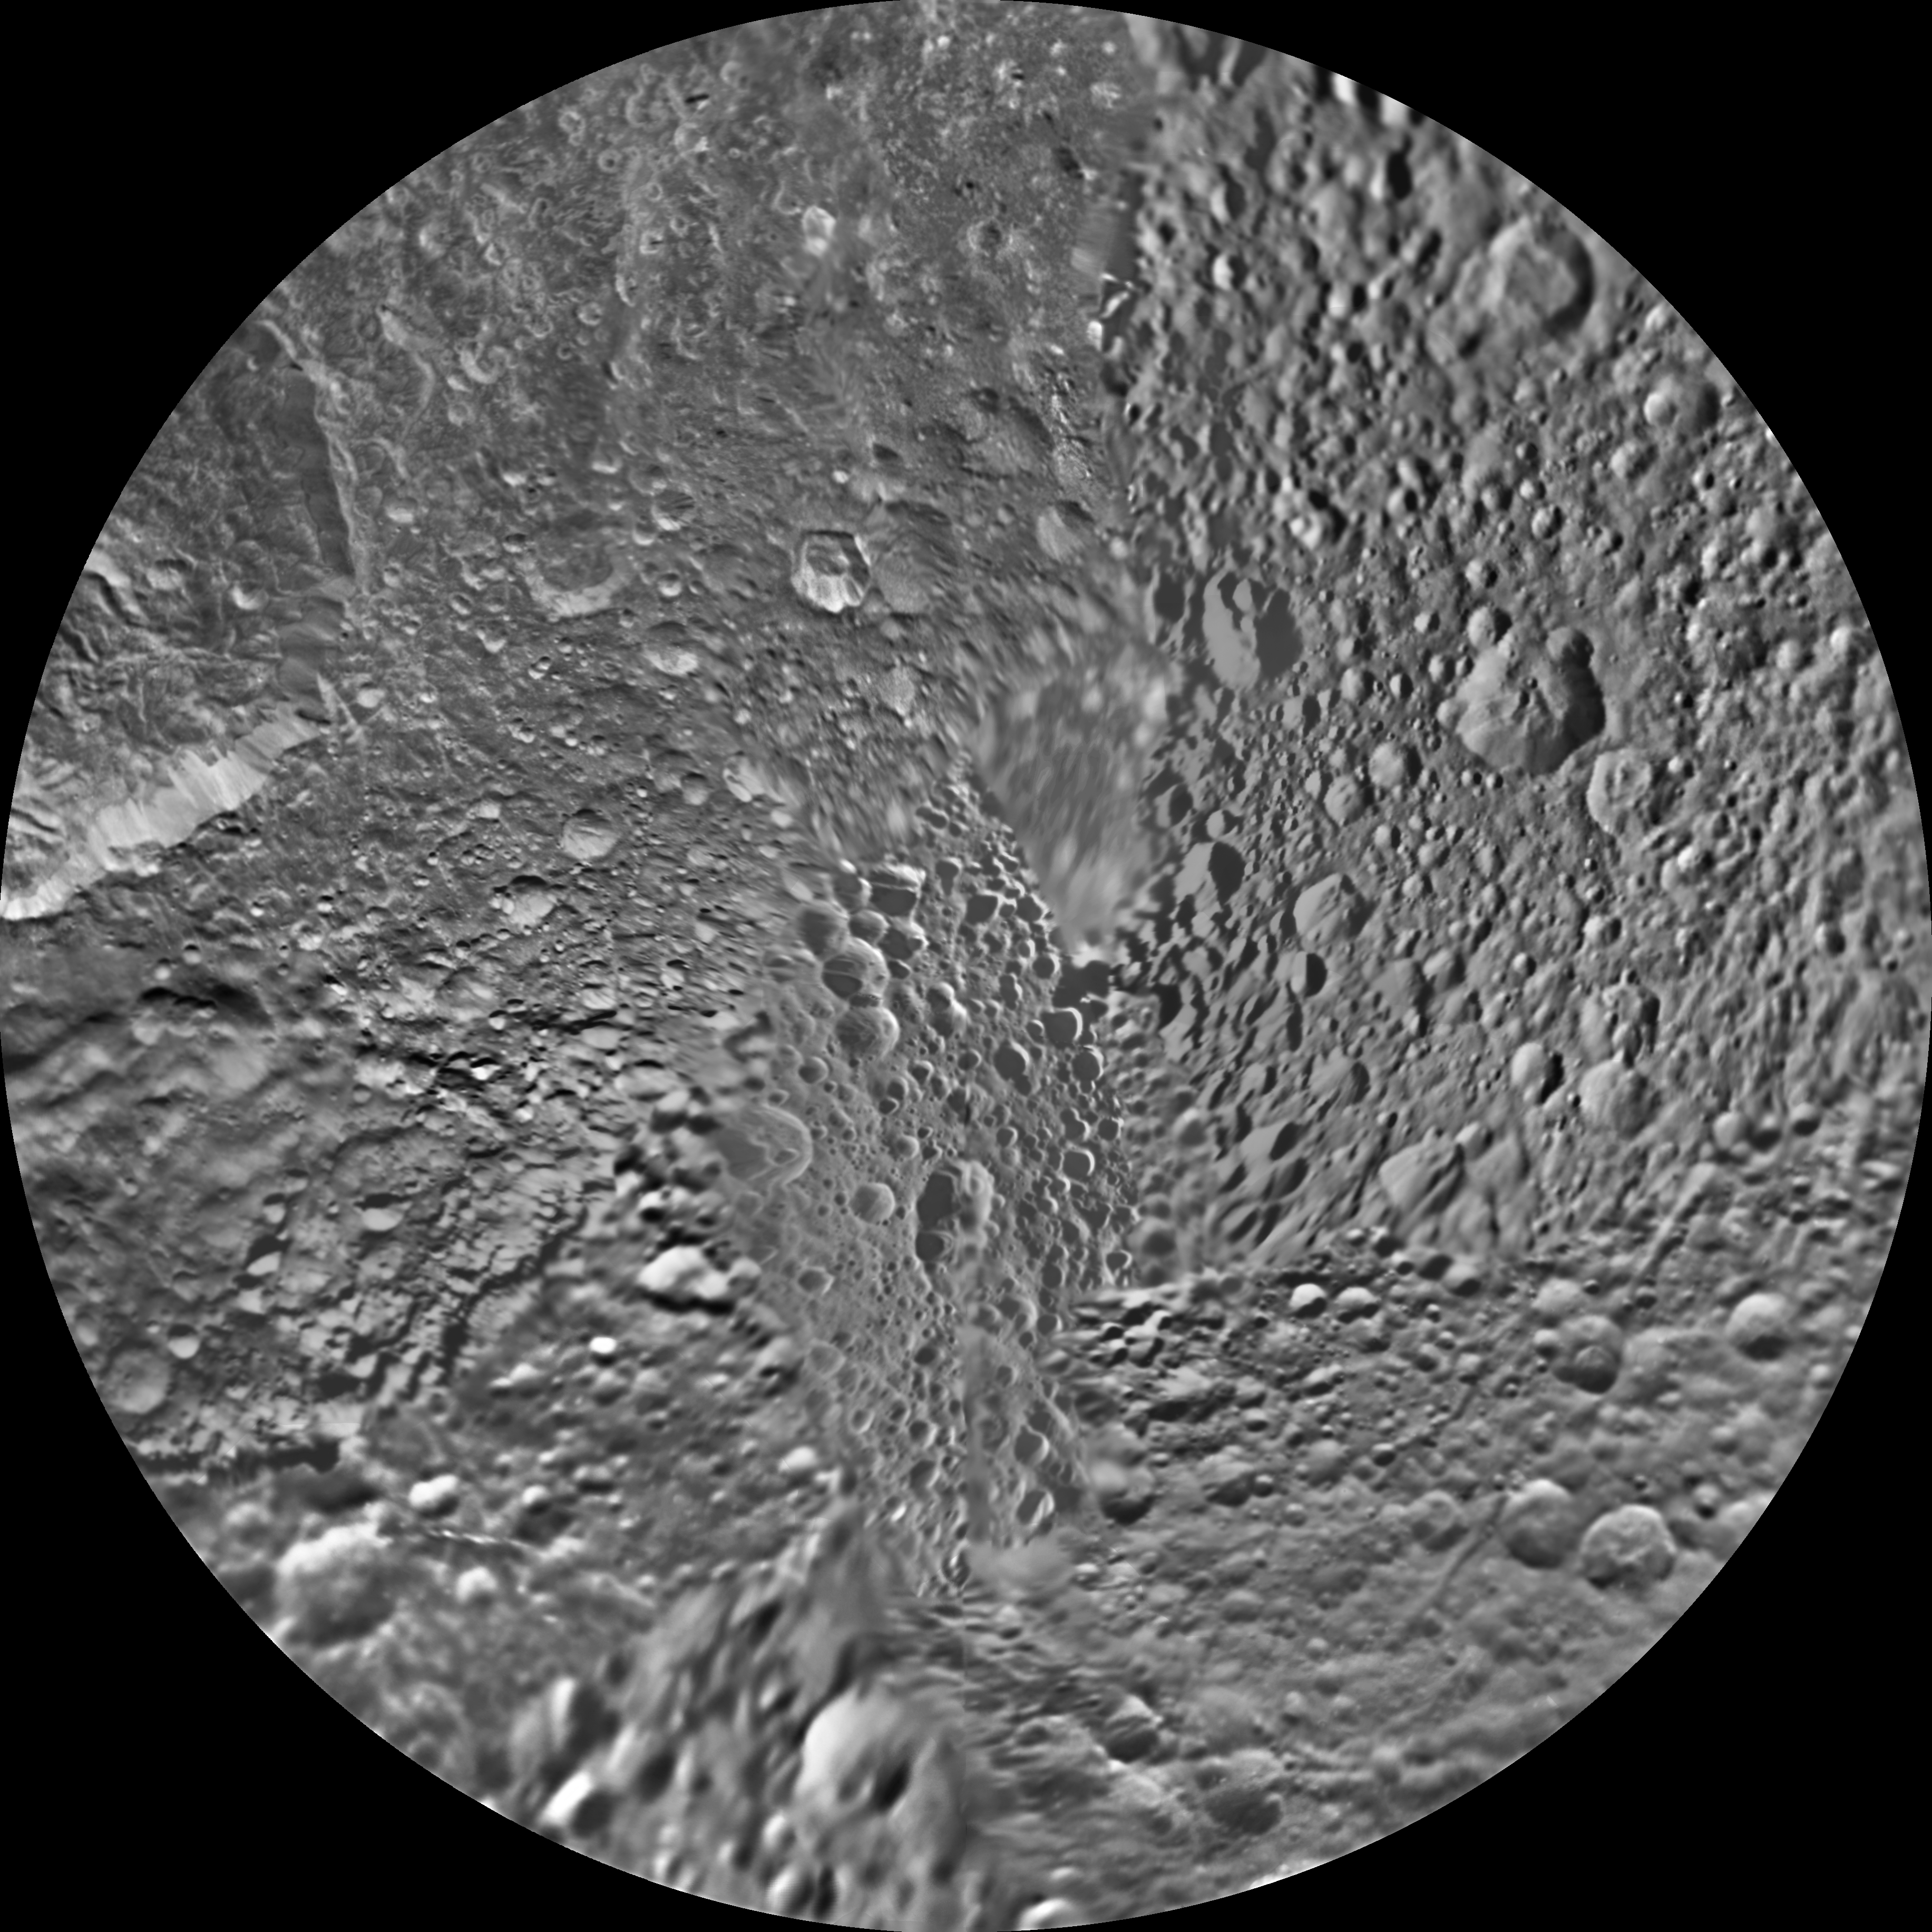

Mimas Polar Maps – June 2012

The northern and southern hemispheres of Saturn’s moon Mimas are seen in these polar stereographic maps, mosaicked from the best-available Cassini and Voyager images.

Each map is centered on one of the poles, and surface coverage extends to the equator. Grid lines show latitude and longitude in 30-degree increments. The scale in the full-size versions of these maps is 216 meters (710 feet) per pixel. The resolution of the map is 16 pixels per degree. The mean radius of Mimas used for projection of these maps is 198.2 kilometers (123.2 miles).

The northern maps are updates to the versions released in February 2010 (see PIA12781). These mosaics contain data from Cassini’s June 5, 2012, flyby of Mimas. There were no new data for the southern hemisphere, so the February 2010 versions of the southern maps (see PIA12782) are included here unchanged.

The Cassini-Huygens mission is a cooperative project of NASA, the European Space Agency and the Italian Space Agency. The Jet Propulsion Laboratory, a division of the California Institute of Technology in Pasadena, manages the mission for NASA’s Science Mission Directorate, Washington, D.C. The Cassini orbiter and its two onboard cameras were designed, developed and assembled at JPL. The imaging operations center is based at the Space Science Institute in Boulder, Colo.

Credit: NASA/JPL-Caltech/Space Science Institute